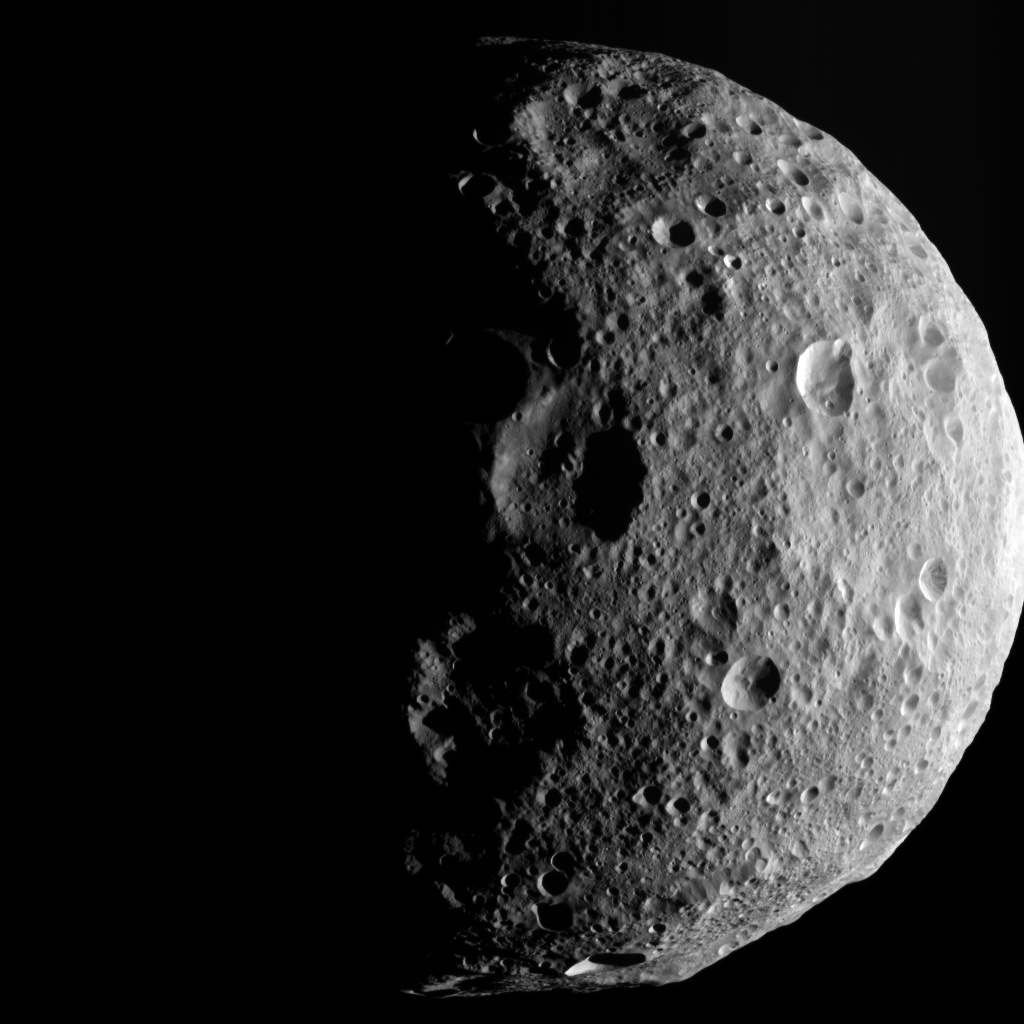

Shadows of the North

The shadowy outlines of the terrain in Vesta’s northern region are visible in this image from NASA’s Dawn spacecraft. The image comes from the last sequence of images Dawn obtained of the giant asteroid Vesta as it departed the giant asteroid. The view looks down at Vesta’s north pole, which is in the middle of the image. When Dawn arrived in July 2011, Vesta’s north pole was in darkness. After more than a year at Vesta, the sunlight has now made it to Vesta’s north pole.

This image was taken by Dawn’s framing camera on Aug. 25, 2012 PDT (Aug. 26, 2012 CET). Dawn escaped from Vesta’s orbit on Sept. 4, 2012 PDT (Sept. 5, 2012 CET).

The Dawn mission to Vesta and Ceres is managed by NASA’s Jet Propulsion Laboratory, a division of the California Institute of Technology in Pasadena, for NASA’s Science Mission Directorate, Washington D.C. UCLA is responsible for overall Dawn mission science. The Dawn framing cameras have been developed and built under the leadership of the Max Planck Institute for Solar System Research, Katlenburg-Lindau, Germany, with significant contributions by DLR German Aerospace Center, Institute of Planetary Research, Berlin, and in coordination with the Institute of Computer and Communication Network Engineering, Braunschweig. The framing camera project is funded by the Max Planck Society, DLR, and NASA/JPL.

Credit: NASA/JPL-Caltech/UCLA/MPS/DLR/IDA